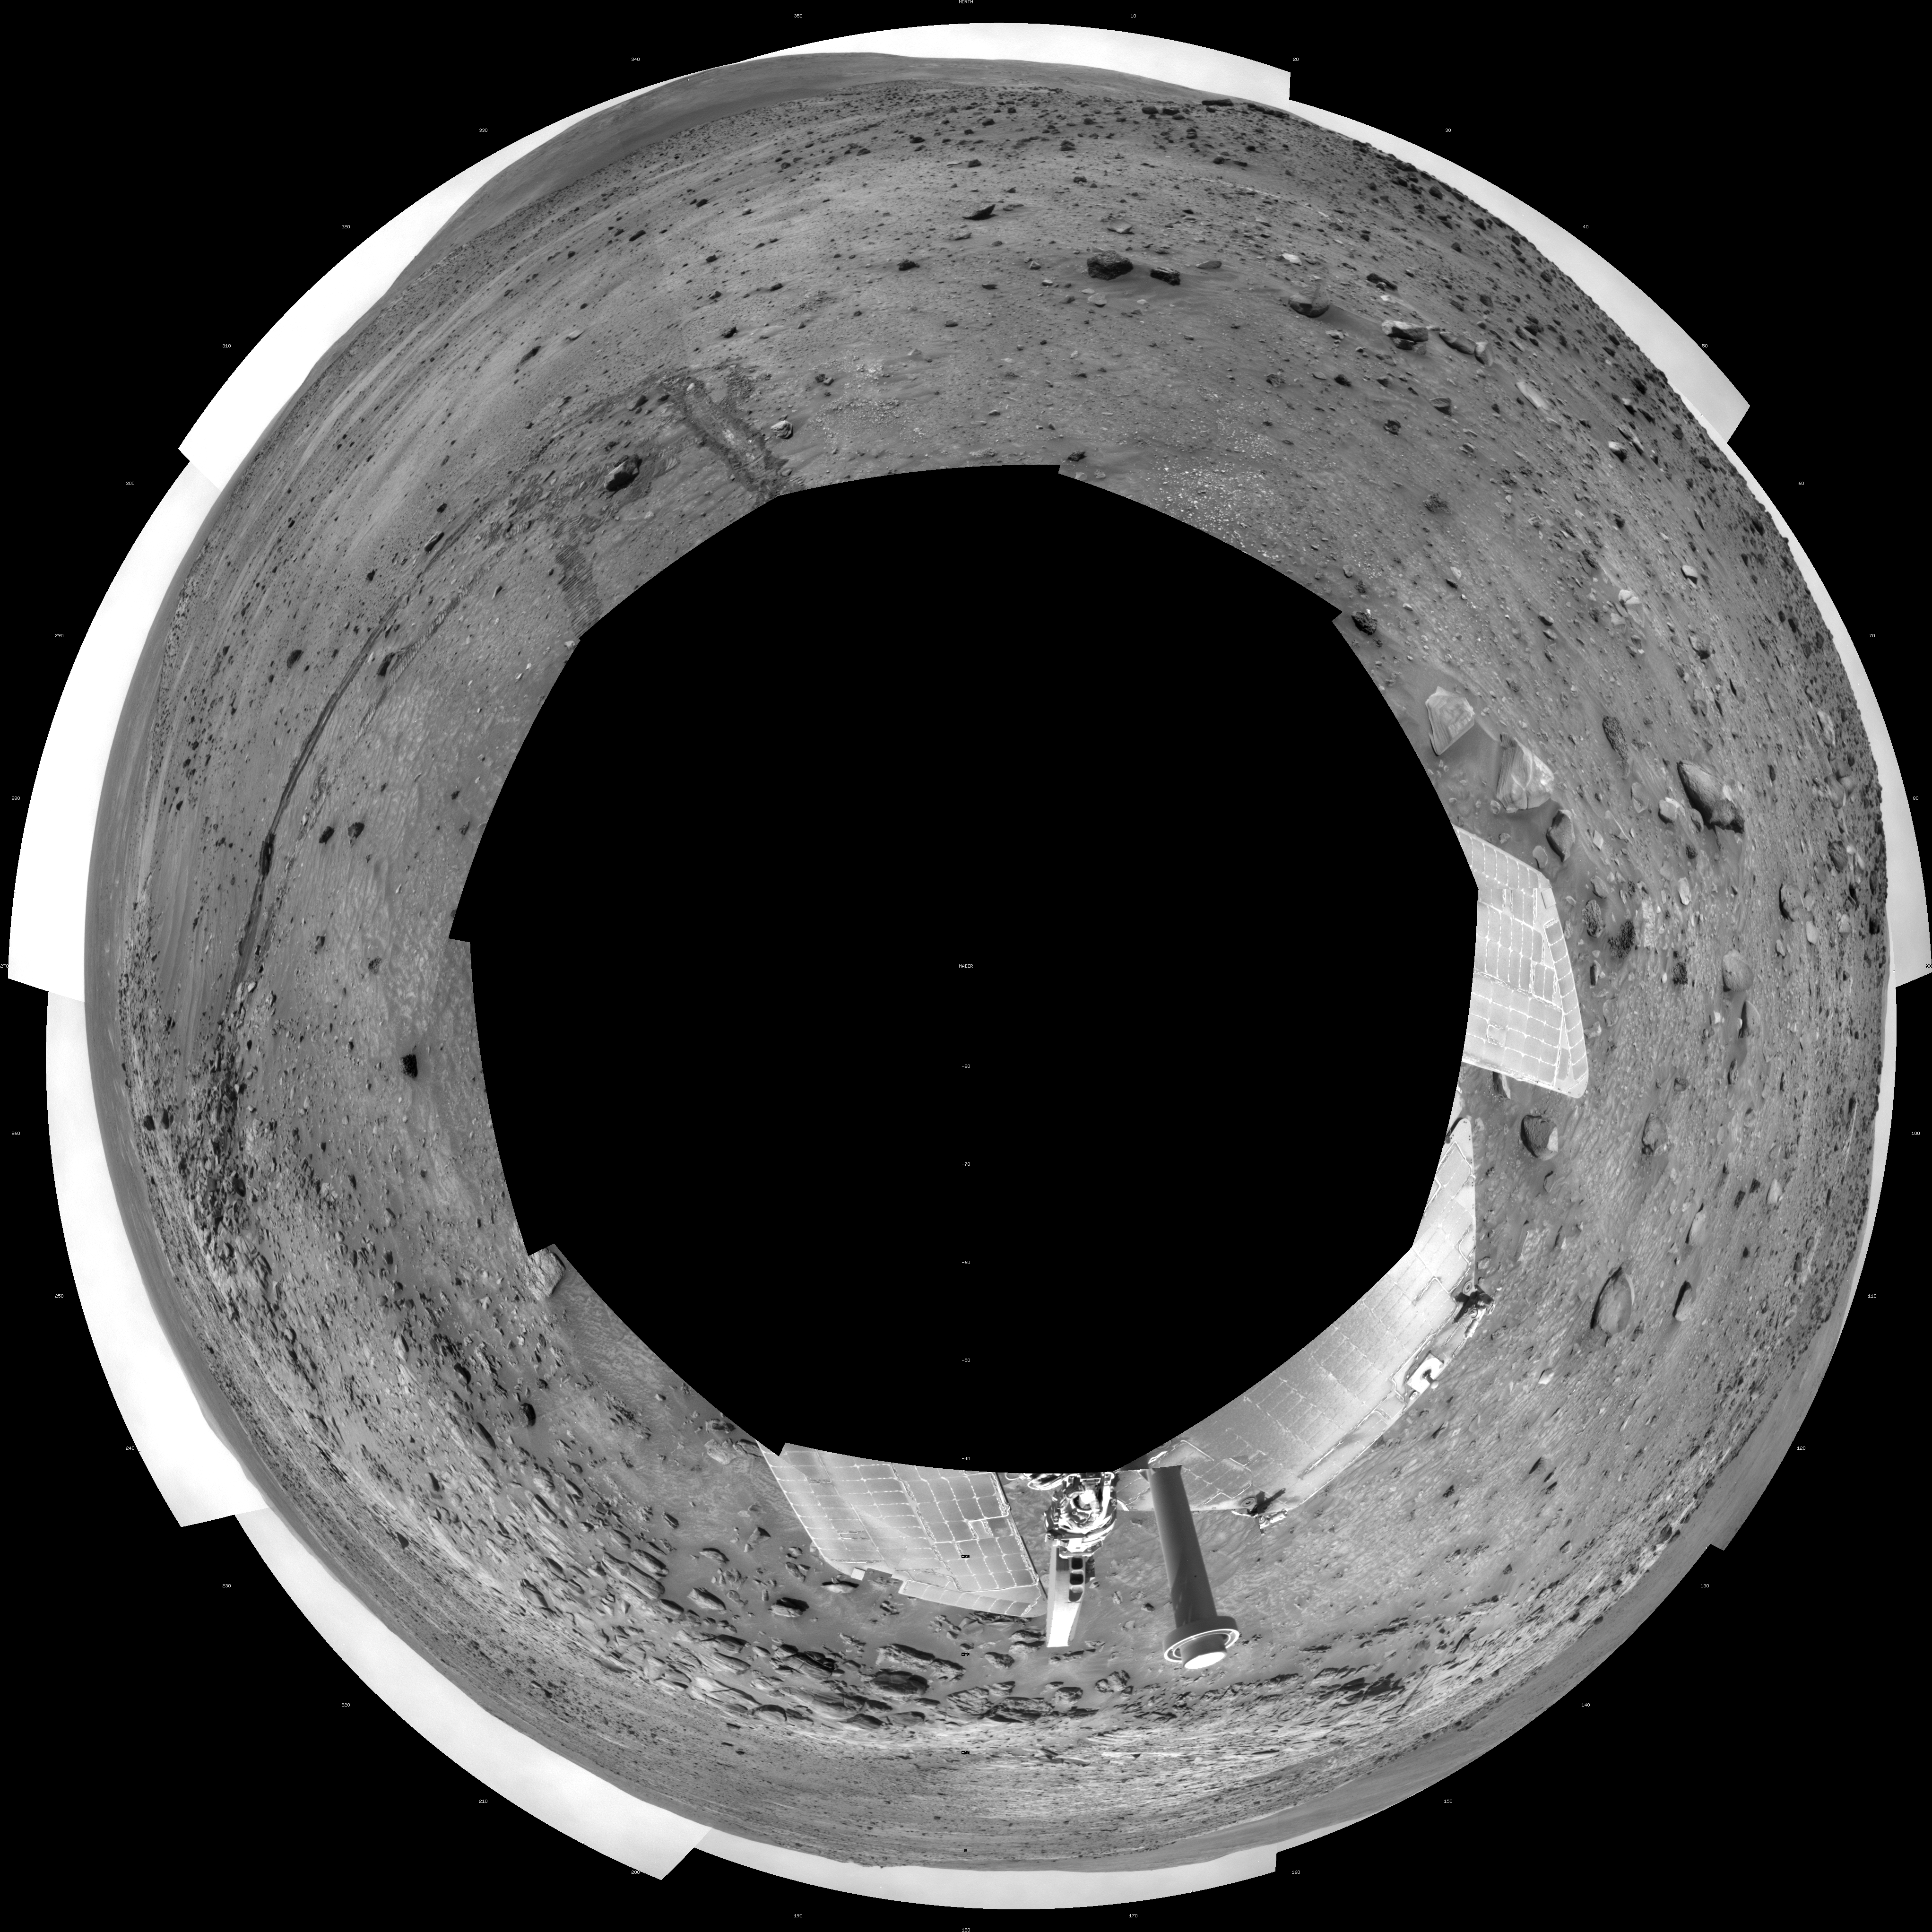

Spirit Near “Stapledon” on Sol 1802 (Polar)

NASA Mars Exploration Rover Spirit used its navigation camera for the images assembled into this full-circle view of the rover’s surroundings during the 1,802nd Martian day, or sol, (January 26, 2009) of Spirit’s mission on the surface of Mars. North is at the top.

This view is presented as a polar projection with geometric seam correction.

Spirit had driven down off the low plateau called “Home Plate” on Sol 1782 (January 6, 2009) after spending 12 months on a north-facing slope on the northern edge of Home Plate. The position on the slope (at about the 9-o’clock position in this view) tilted Spirit’s solar panels toward the sun, enabling the rover to generate enough electricity to survive its third Martian winter. Tracks at about the 11-o’clock position of this panorama can be seen leading back to that “Winter Haven 3” site from the Sol 1802 position about 10 meters (33 feet) away. For scale, the distance between the parallel wheel tracks is about one meter (40 inches).

Where the receding tracks bend to the left, a circular pattern resulted from Spirit turning in place at a soil target informally named “Stapledon” after William Olaf Stapledon, a British philosopher and science-fiction author who lived from 1886 to 1950. Scientists on the rover team suspected that the soil in that area might have a high concentration of silica, resembling a high-silica soil patch discovered east of Home Plate in 2007. Bright material visible in the track furthest to the right was examined with Spirit’s alpha partical X-ray spectrometer and found, indeed, to be rich in silica.

The team laid plans to drive Spirit from this Sol 1802 location back up onto Home Plate, then southward for the rover’s summer field season.

Credit: NASA/JPL-Caltech